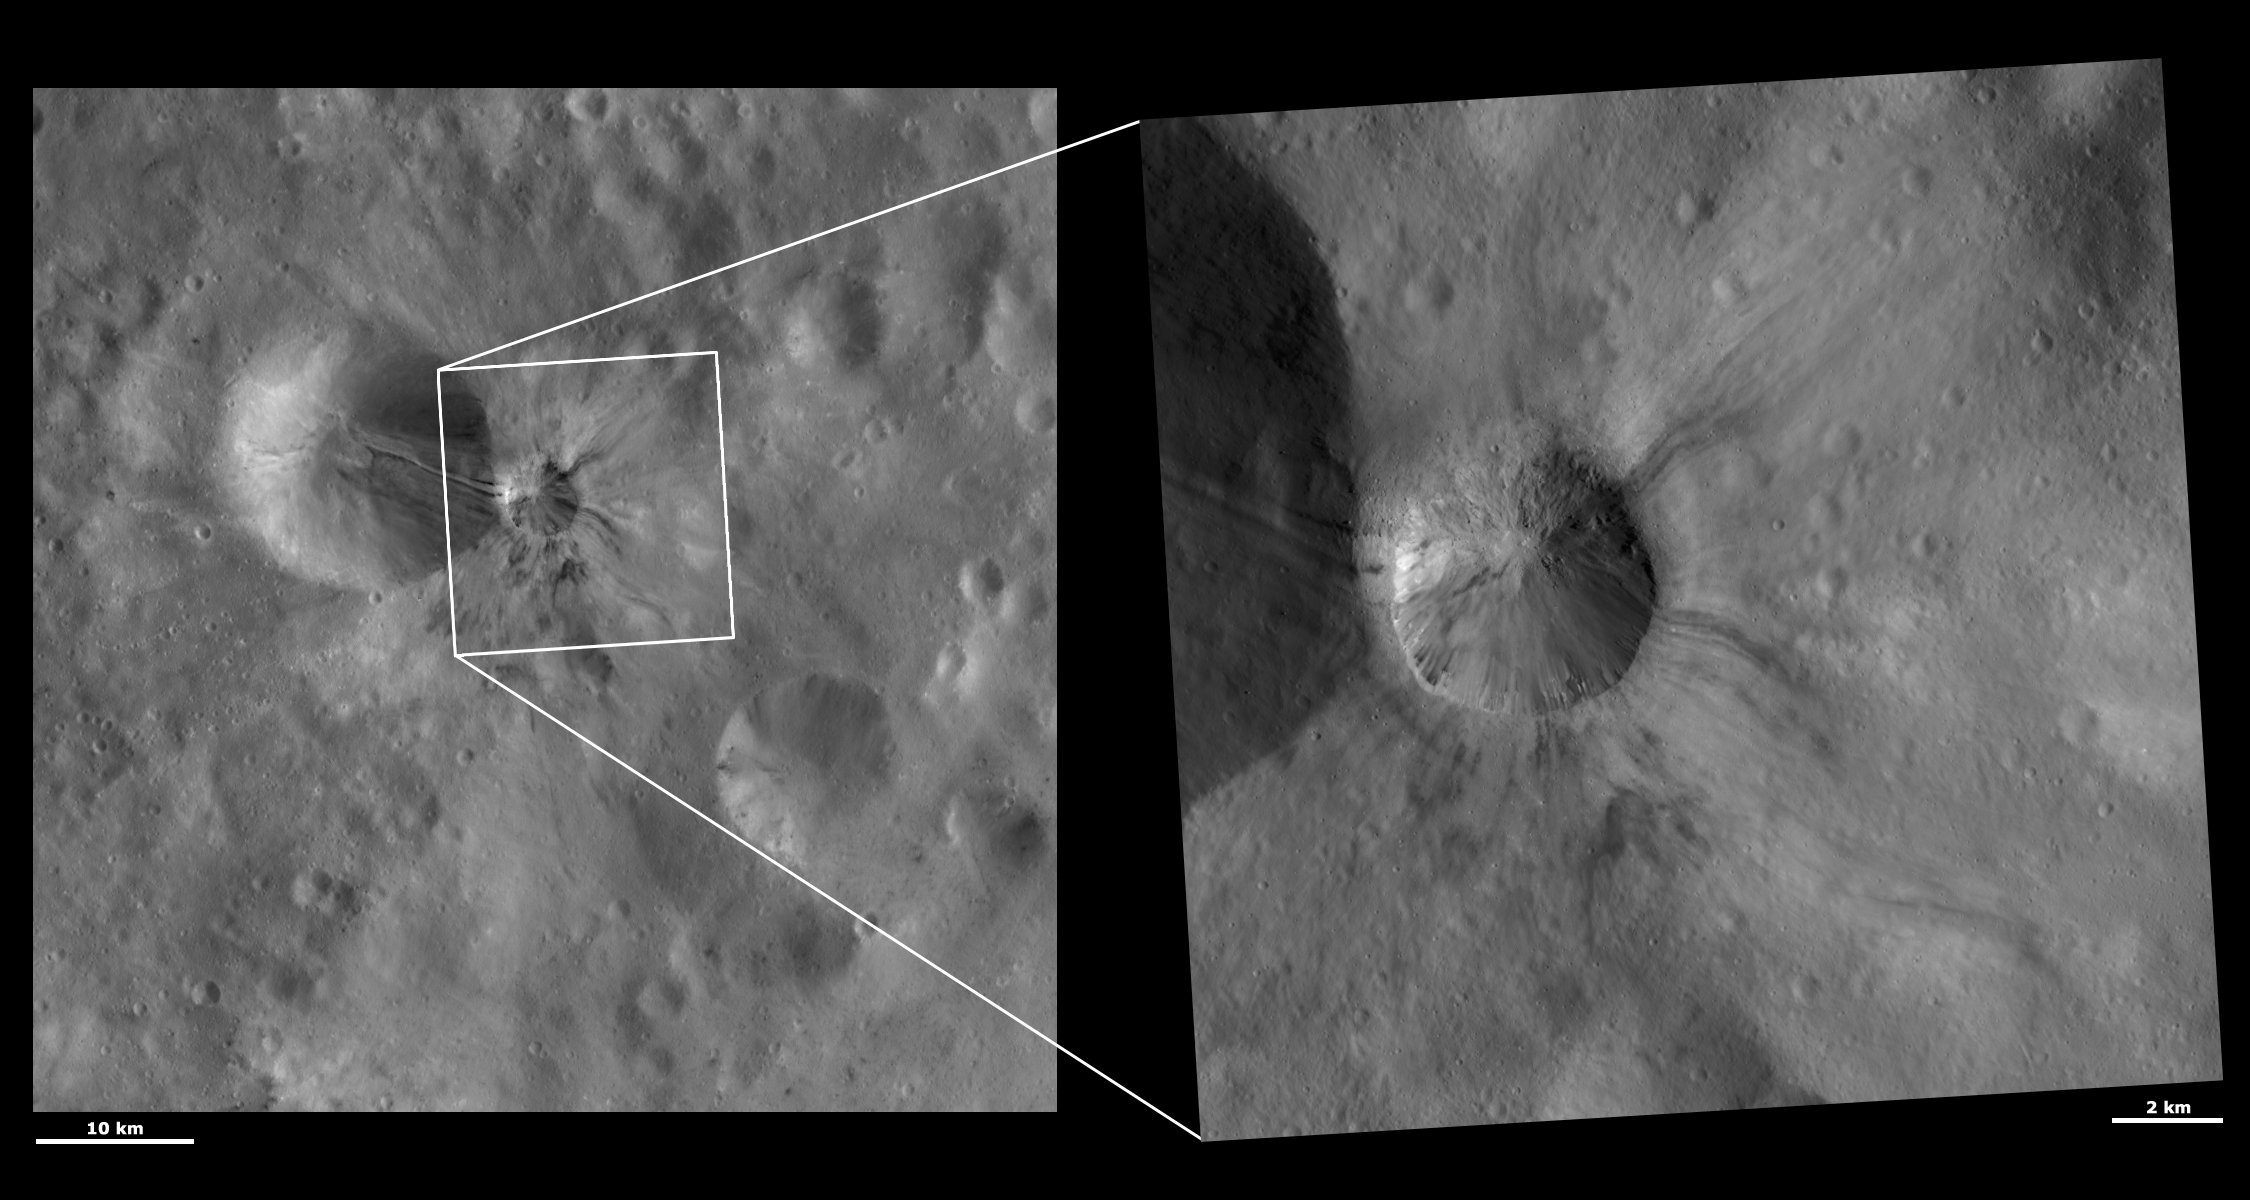

HAMO and LAMO Images of Aelia Crater

These Dawn framing camera (FC) images of Vesta show Aelia crater at both HAMO (high-altitude mapping orbit) and LAMO (low-altitude mapping orbit) resolutions. The left image is the HAMO image and the right image is the LAMO image. Aelia is the crater offset from the center of the LAMO image. The LAMO image is approximately 3 times better spatial resolution than the HAMO image. In images with higher spatial resolutions smaller objects can be better distinguished. The large streaks of dark and bright material inside and outside of Aelia crater can be seen in both the HAMO and LAMO images. Fine-scale intermingling of the dark and bright streaks can be seen in the LAMO image, along with tiny boulders on the slump that covers the top part of the rim of Aelia. This slump causes the dichotomy between the part of Aelia’s rim that is fresh and sharp and the part that is covered by the slump, which looks much more degraded.

These images are located in Vesta’s Lucaria Tholus quadrangle, in Vesta’s southern hemisphere. NASA’s Dawn spacecraft obtained the left image with its framing camera on Oct. 23, 2011. This image was taken through the camera’s clear filter. The distance to the surface of Vesta is 700 kilometers (435 miles) and the image has a resolution of about 63 meters (207 feet) per pixel. This image was acquired during the HAMO (high-altitude mapping orbit) phase of the mission. NASA’s Dawn spacecraft obtained the right image with its framing camera on Jan. 10, 2012. This image was taken through the camera’s clear filter. The distance to the surface of Vesta is 272 kilometers (169 miles) and the image has a resolution of about 18 meters (59 feet) per pixel. This image was acquired during the LAMO (low-altitude mapping orbit) phase of the mission.

The Dawn mission to Vesta and Ceres is managed by NASA’s Jet Propulsion Laboratory, a division of the California Institute of Technology in Pasadena, for NASA’s Science Mission Directorate, Washington D.C. UCLA is responsible for overall Dawn mission science. The Dawn framing cameras have been developed and built under the leadership of the Max Planck Institute for Solar System Research, Katlenburg-Lindau, Germany, with significant contributions by DLR German Aerospace Center, Institute of Planetary Research, Berlin, and in coordination with the Institute of Computer and Communication Network Engineering, Braunschweig. The framing camera project is funded by the Max Planck Society, DLR, and NASA/JPL.

Credit: NASA/JPL-Caltech/UCLA/MPS/DLR/IDA